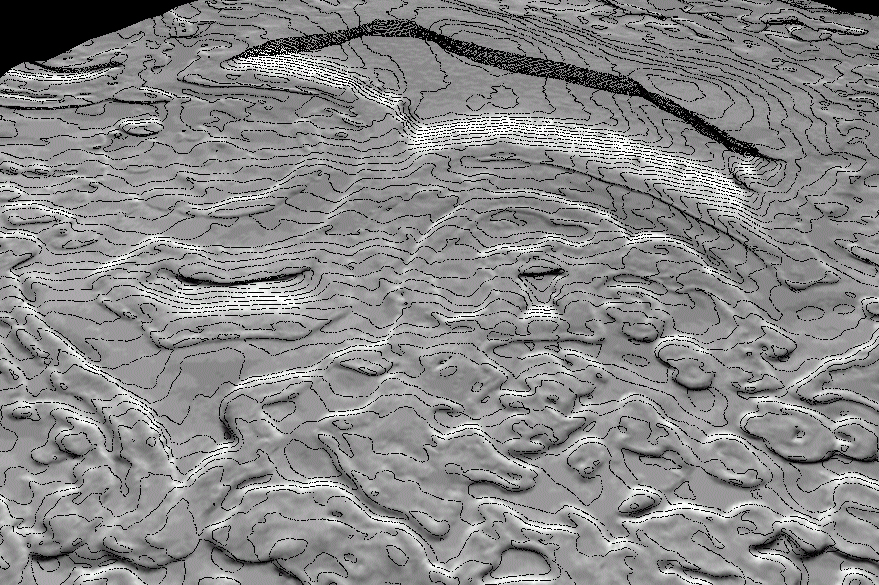

Derived Topographic Model from Mars Global Surveyor Instruments

A 50-cm contour map of part of Mars’ south polar ice cap. The region shown is roughly a kilometer on a side. The shaded relief model is shown with a tenfold vertical exaggeration.

This high resolution Mars Global Surveyor (MGS) topographic model of the surface of Mars is created by combining Mars Orbiter Laser Altimeter (MOLA) gridded topographic data base with information from Mars Orbiter Camera (MOC) Narrow Angle (NA) high resolution images. The top image is a shaded relief model derived from the MGS MOLA gridded topography for a small part of the cap near 87°S 348°W; the area covered is about 3×3 km and the MOLA resolution about 230 meters/pixel. The bottom image is an enhanced shaded relief model of the same area derived by adding high-resolution topographic information from a MOC NA image data to the MOLA topography model. This yields a 3-D model that has a horizontal resolution of 2.75 meters; both models are shown with a 10x vertical exaggeration. Using shape-from-shading or photoclinometry techniques, MOCNA image m0906496 was used to derive high resolution (meter-scale) topography. The photometric properties of the surface, including albedo variations, and scattering of the atmosphere were carefully modeled by constraining the low-frequencies of the MOC NA photoclinometry model to match the high-quality MOLA data.

Credit: NASA/JPL/USGS/MSSS